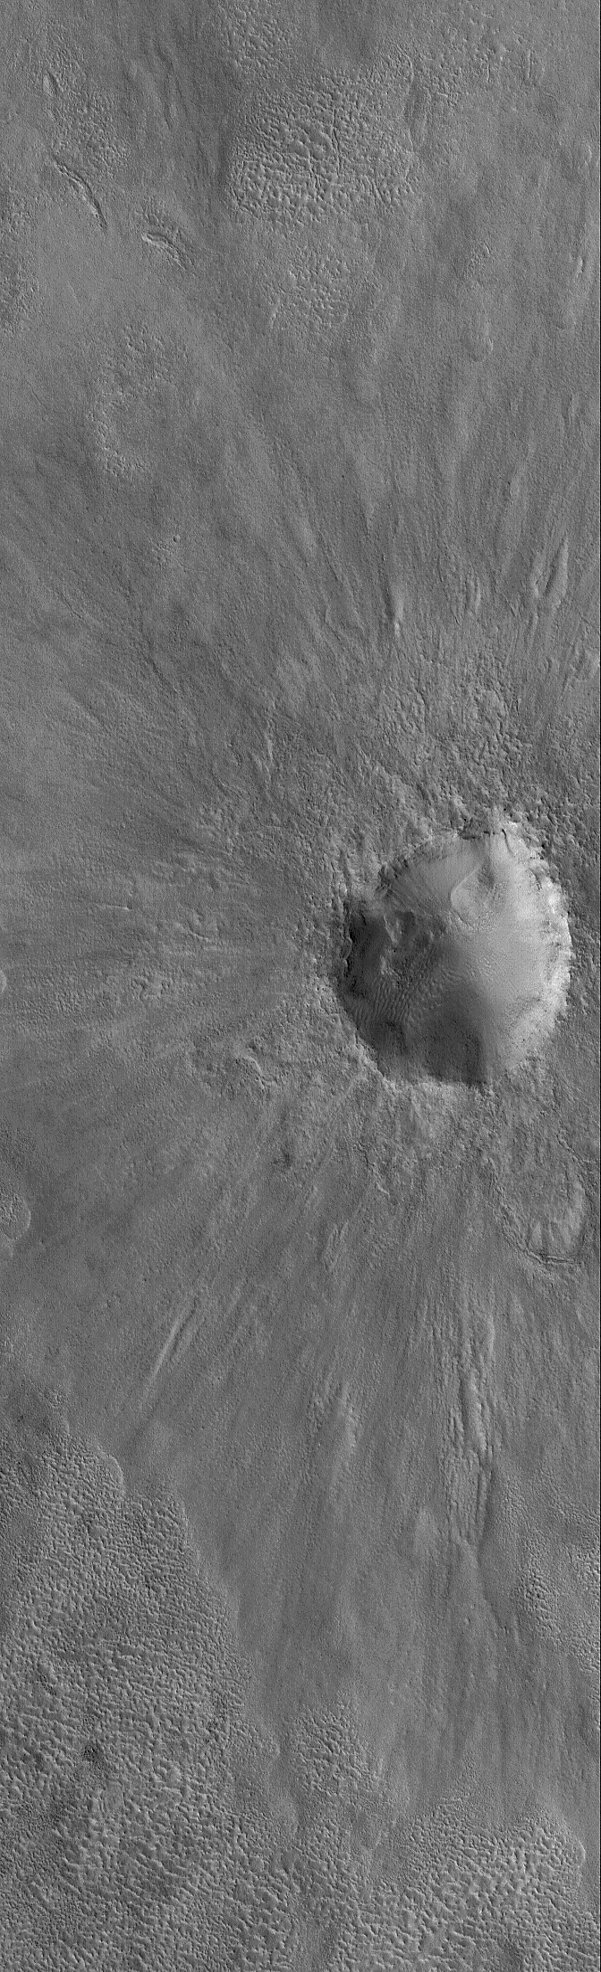

Slam!

2 August 2006
This Mars Global Surveyor (MGS) Mars Orbiter Camera (MOC) image shows an impact crater on the martian northern plains. This crater is roughly the size of the famous Meteor Crater in Arizona on the North American continent.

Location near: 43.0°N, 231.7°W
Image width: ~3 km (~1.9 mi)
Illumination from: lower left
Season: Northern Spring

Credit: NASA/JPL/Malin Space Science Systems